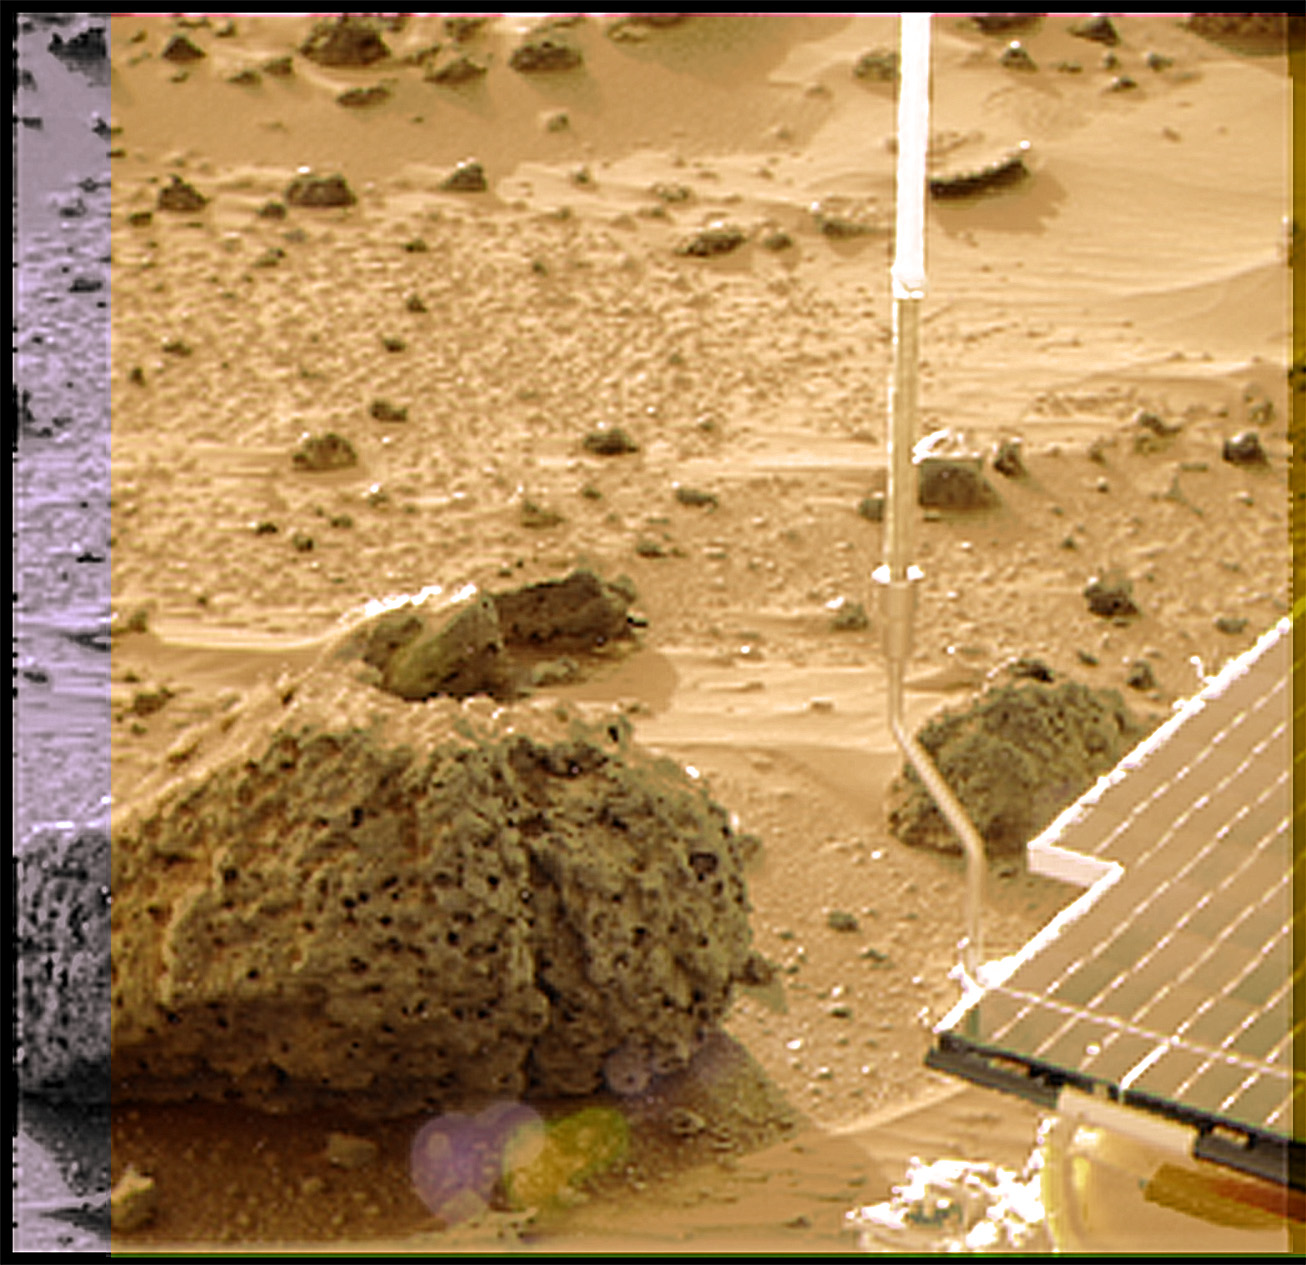

Super Resolution View of “Barnacle Bill”

Barnacle Bill is a small rock immediately west-northwest of the Mars Pathfinder lander and was the first rock visited by the Sojourner Rover’s alpha proton X-ray spectrometer (APXS) instrument. This image and PIA00819 show super resolution techniques applied to the first APXS target rock, which was never imaged with the rover’s forward cameras. Super resolution was applied to help to address questions about the texture of this rock and what it might tell us about its mode of origin.

These views of Barnacle Bill were produced by combining the “Insurance Pan” frames taken while the IMP camera was still in its stowed position on sol2. The composite color frame consists of 5 frames from the right eye, taken with different color filters that were enlarged by 500% and then co-added using Adobe Photoshop to produce, in effect, a super-resolution panchromatic frame that is sharper than an individual frame would be. This panchromatic frame was then colorized with the red, green, and blue filtered images from the same sequence. The color balance was adjusted to approximate the true color of Mars.

Mars Pathfinder is the second in NASA’s Discovery program of low-cost spacecraft with highly focused science goals. The Jet Propulsion Laboratory, Pasadena, CA, developed and manages the Mars Pathfinder mission for NASA’s Office of Space Science, Washington, D.C. JPL is a division of the California Institute of Technology (Caltech).

Photojournal note: Sojourner spent 83 days of a planned seven-day mission exploring the Martian terrain, acquiring images, and taking chemical, atmospheric and other measurements. The final data transmission received from Pathfinder was at 10:23 UTC on September 27, 1997. Although mission managers tried to restore full communications during the following five months, the successful mission was terminated on March 10, 1998.

Credit: NASA/JPL